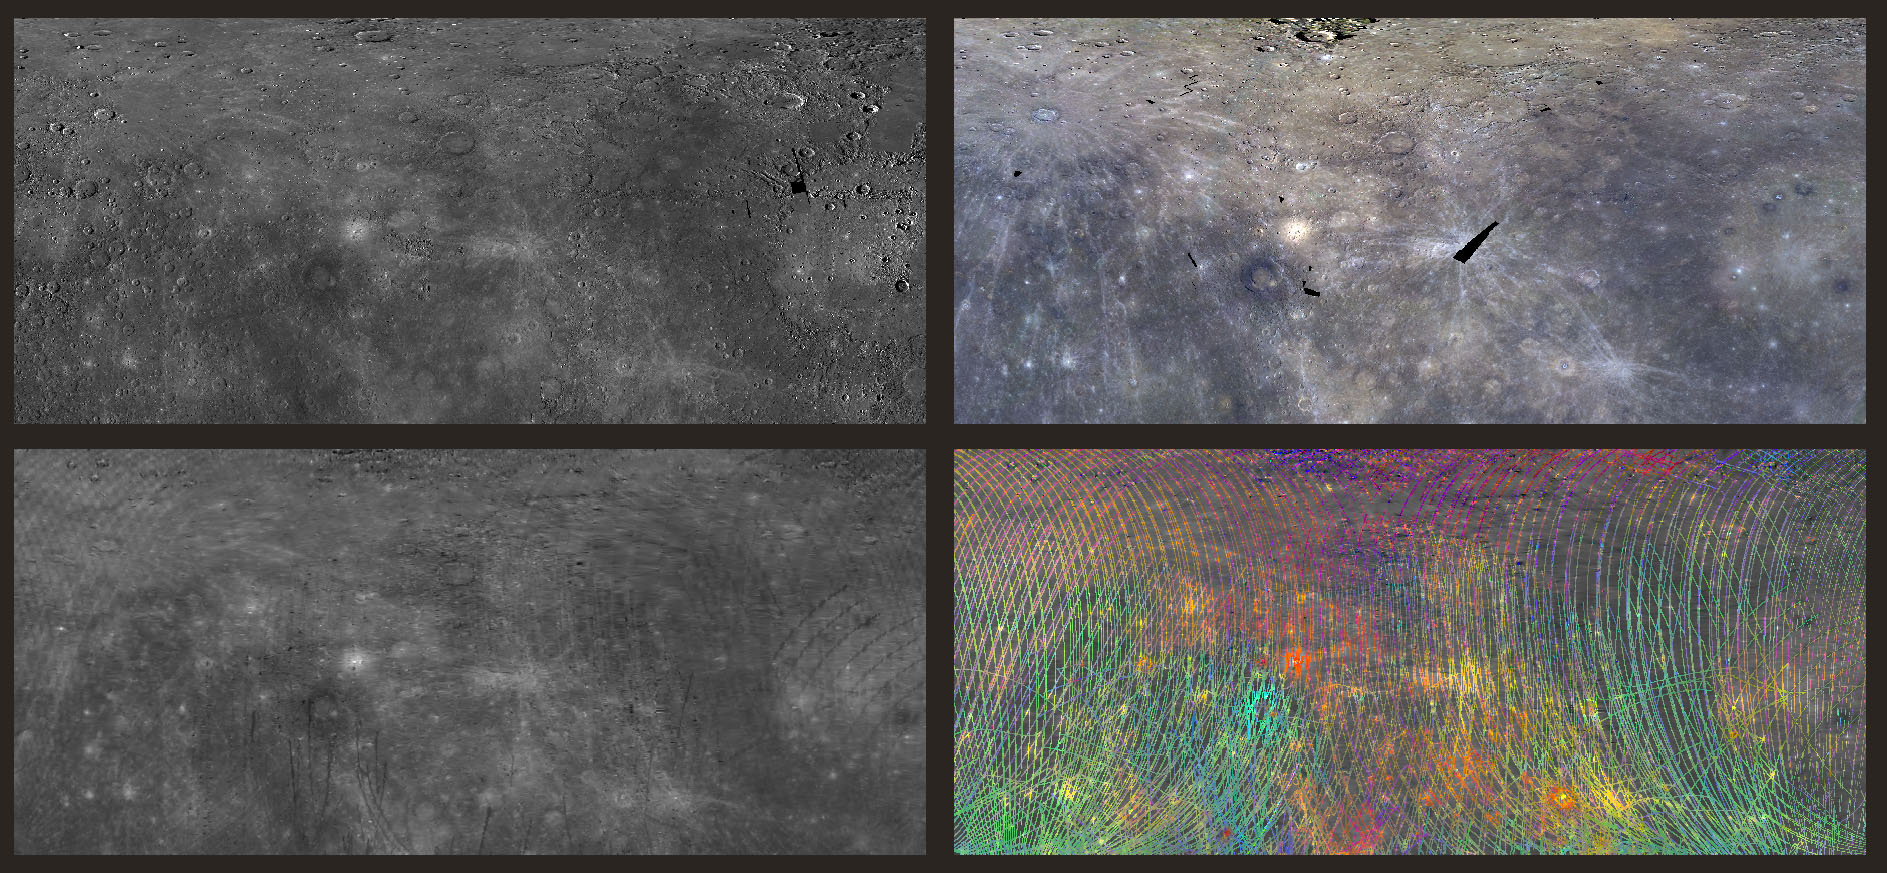

I See Your True Colors Shining Through

Today’s image features four views of the northeastern hemisphere of Mercury. In each panel, the bottom left corner is 0°N,0°E and the top right corner is 76°N,171°E. Most of Caloris basin can be seen along the right edge of each panel. The top left panel is a monochromatic image of the region as viewed by the wide angle camera on MDIS. Unlike MDIS, which takes images in much the same way a digital camera does, the MASCS instrument captures many wavelengths of light from a single spot on the surface at a time, creating a spectral profile of the surface as MESSENGER orbits Mercury. The MASCS/VIRS instrument has accumulated enough of these profiles that the reflectance of the surface can be interpolated to reveal the same surface details seen in the MDIS basemap. This interpolated map is shown in the bottom left panel of today’s image.

Both of these instruments probe the spectral ‘fingerprint’ of rocks on Mercury’s surface in different ways, enabling scientists to map the compositional variations of the rocks on the surface by observing how light interacts with them. The top right image presents the color diversity observed by MDIS by filtering the light that is reflected by Mercury at discrete visible and infrared wavelengths, and the bottom right presents the spectral diversity observed by MASCS/VIRS by mapping several parameters that combine visible and ultraviolet wavelengths. Though surface features show diversity in MDIS color, there are further variations in the spectral signature when ultraviolet light measured by MASCS/VIRS is visualized.

Instruments: Wide Angle Camera (WAC) of the Mercury Dual Imaging System (MDIS) and Visible and Infrared Spectrograph (VIRS) of the Mercury Atmosphere and Surface Composition Spectrometer (MASCS)
Center Latitude: 38°
Center Longitude: 85.5° E
Map Projection: Simple Cylindrical
MDIS WAC filters: 9, 7, 6 (996, 748, 433 nanometers) in red, green, and blue
VIRS Color Composite Wavelengths: 575 nm as red, 415 nm/750 nm as green, 310 nm/390 nm as blue
Scale: Caloris Basin is 1,550 km (963 mi) across.

The MESSENGER spacecraft is the first ever to orbit the planet Mercury, and the spacecraft’s seven scientific instruments and radio science investigation are unraveling the history and evolution of the Solar System’s innermost planet. MESSENGER acquired over 150,000 images and extensive other data sets. MESSENGER is capable of continuing orbital operations until early 2015.

For information regarding the use of images, see the MESSENGER image use policy.

Credit: NASA/Johns Hopkins University Applied Physics Laboratory/Carnegie Institution of Washington